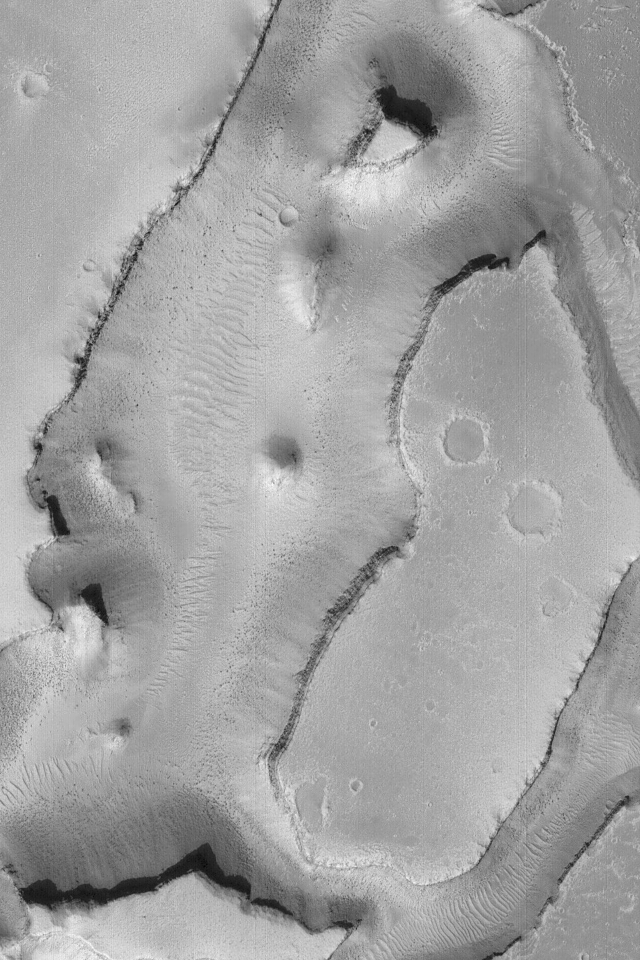

Granicus Valles

15 January 2004
This Mars Global Surveyor (MGS) Mars Orbiter Camera (MOC) image shows some of the troughs of the Granicus Valles system, located west of the Elysium volcanic rise near 27.1°N, 224.0°W. The floors exhibit abundant large ripple-like features deposited and shaped by wind. The dark dots on the valley floors are large boulders. The image covers an area approximately 3 km (1.9 mi) wide; sunlight illuminates the scene from the left.

Credit: NASA/JPL/Malin Space Science Systems